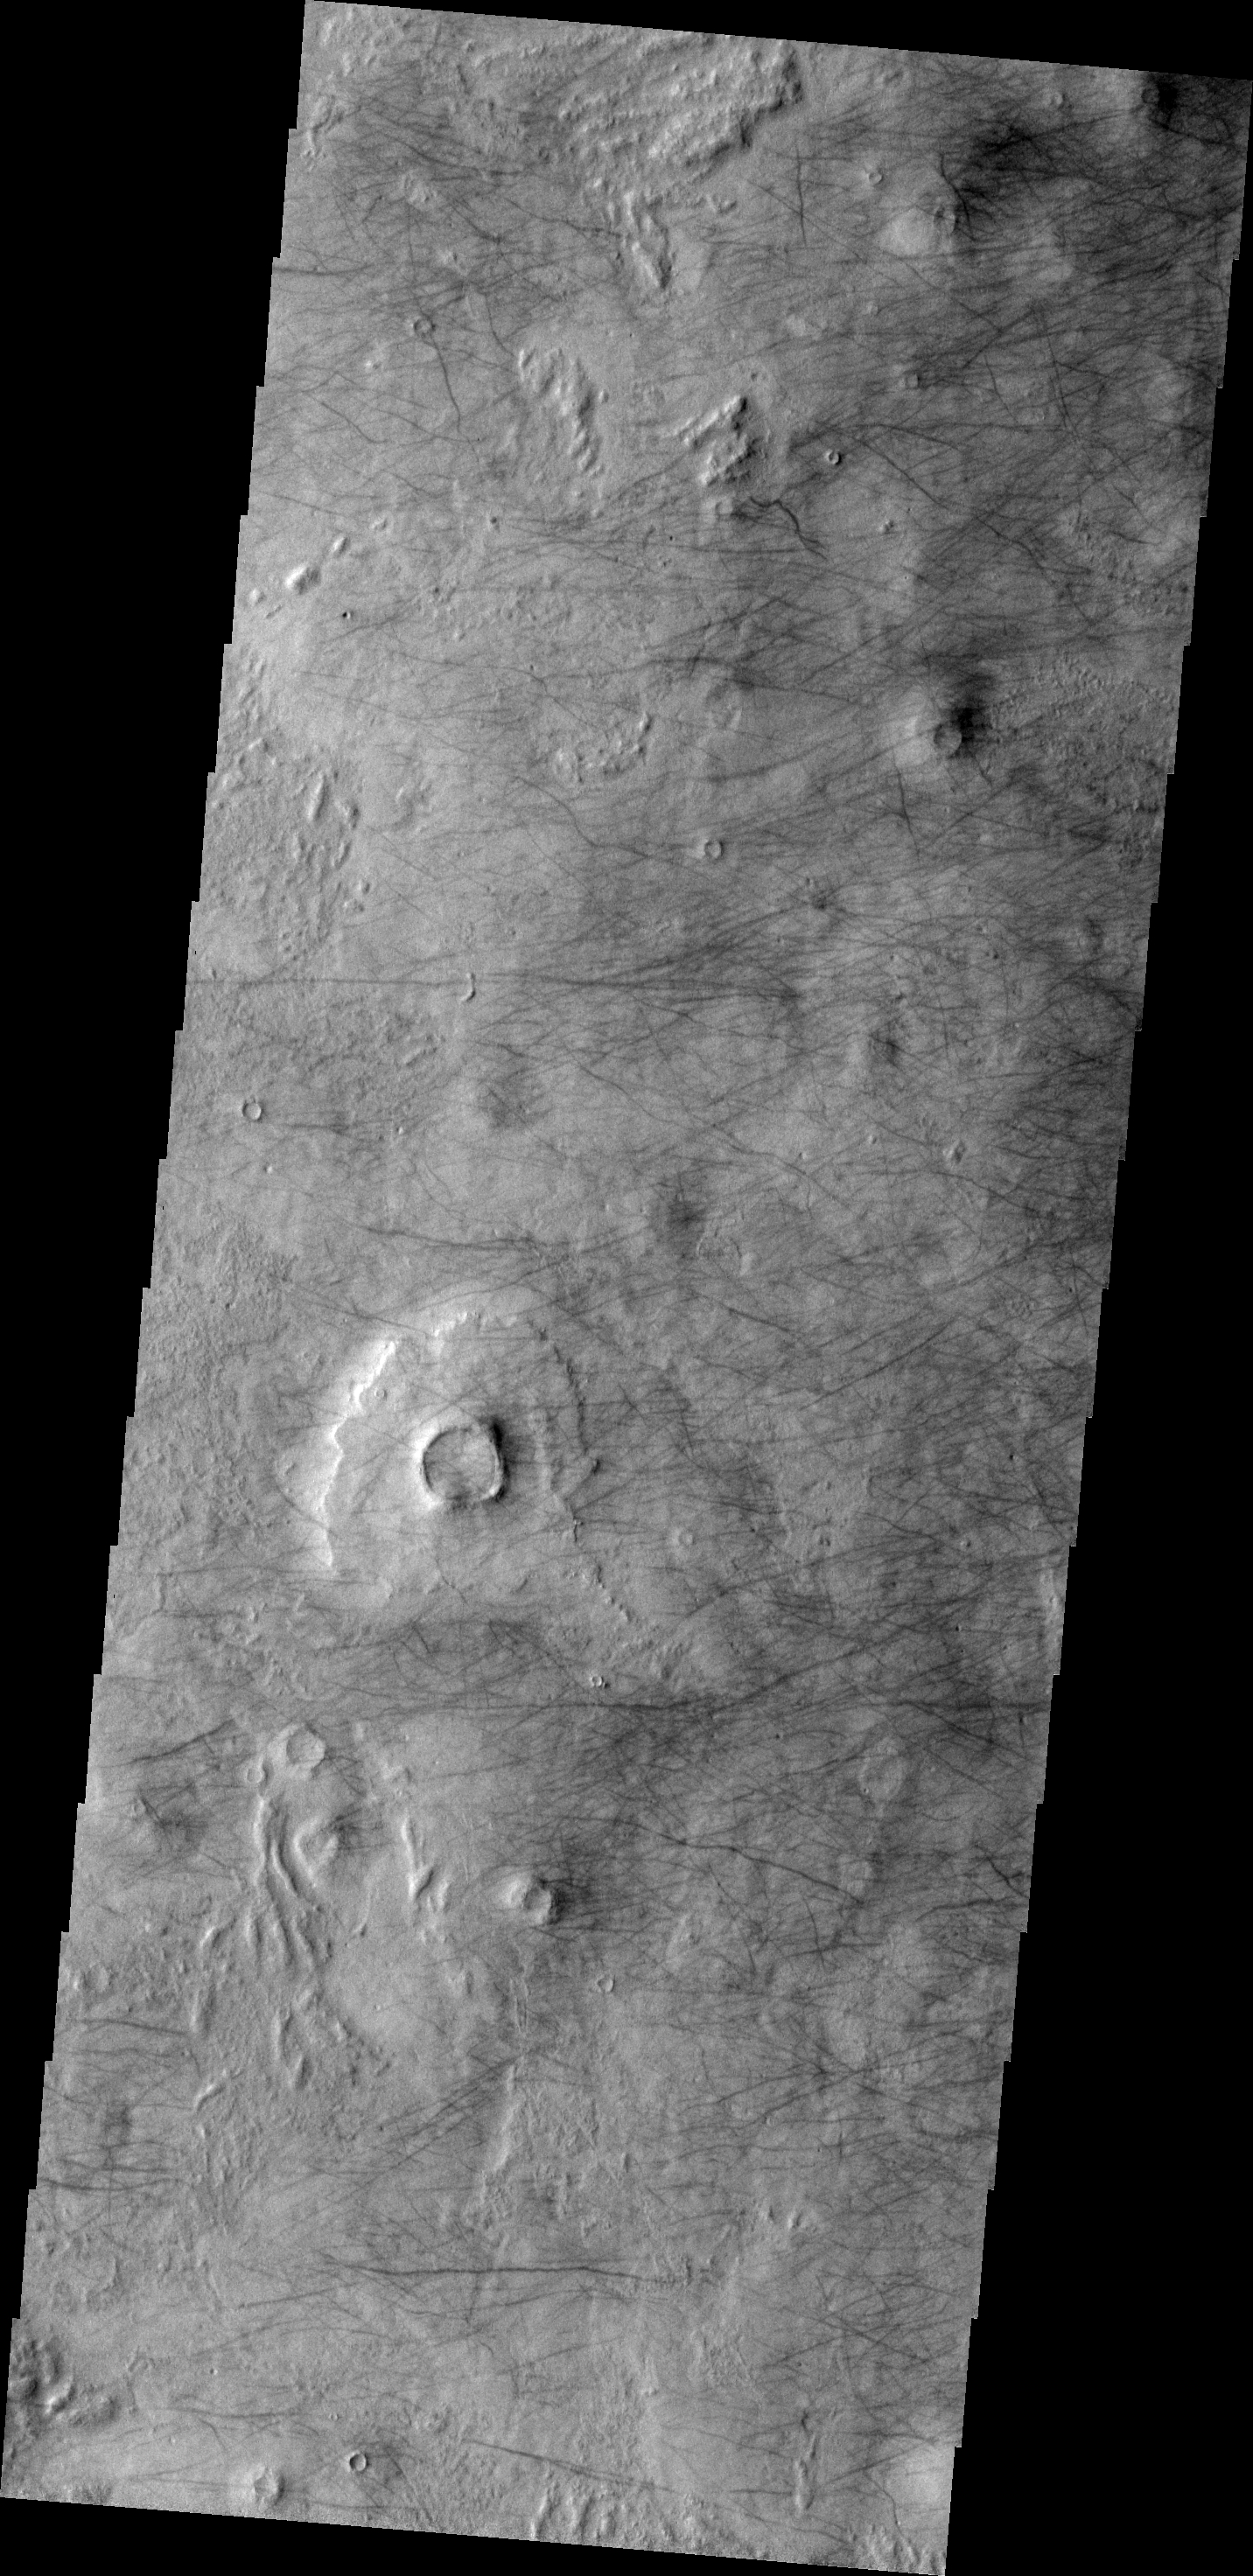

Dust Devil Tracks

A multitude of dust devil tracks are visible on this image of the northern plains near Phlegra Montes.

Image information: VIS instrument. Latitude 54.6N, Longitude 179.8E. 19 meter/pixel resolution.

Please see the THEMIS Data Citation Note for details on crediting THEMIS images.

Note: this THEMIS visual image has not been radiometrically nor geometrically calibrated for this preliminary release. An empirical correction has been performed to remove instrumental effects. A linear shift has been applied in the cross-track and down-track direction to approximate spacecraft and planetary motion. Fully calibrated and geometrically projected images will be released through the Planetary Data System in accordance with Project policies at a later time.

NASA’s Jet Propulsion Laboratory manages the 2001 Mars Odyssey mission for NASA’s Office of Space Science, Washington, D.C. The Thermal Emission Imaging System (THEMIS) was developed by Arizona State University, Tempe, in collaboration with Raytheon Santa Barbara Remote Sensing. The THEMIS investigation is led by Dr. Philip Christensen at Arizona State University. Lockheed Martin Astronautics, Denver, is the prime contractor for the Odyssey project, and developed and built the orbiter. Mission operations are conducted jointly from Lockheed Martin and from JPL, a division of the California Institute of Technology in Pasadena.

Credit: NASA/JPL/ASU